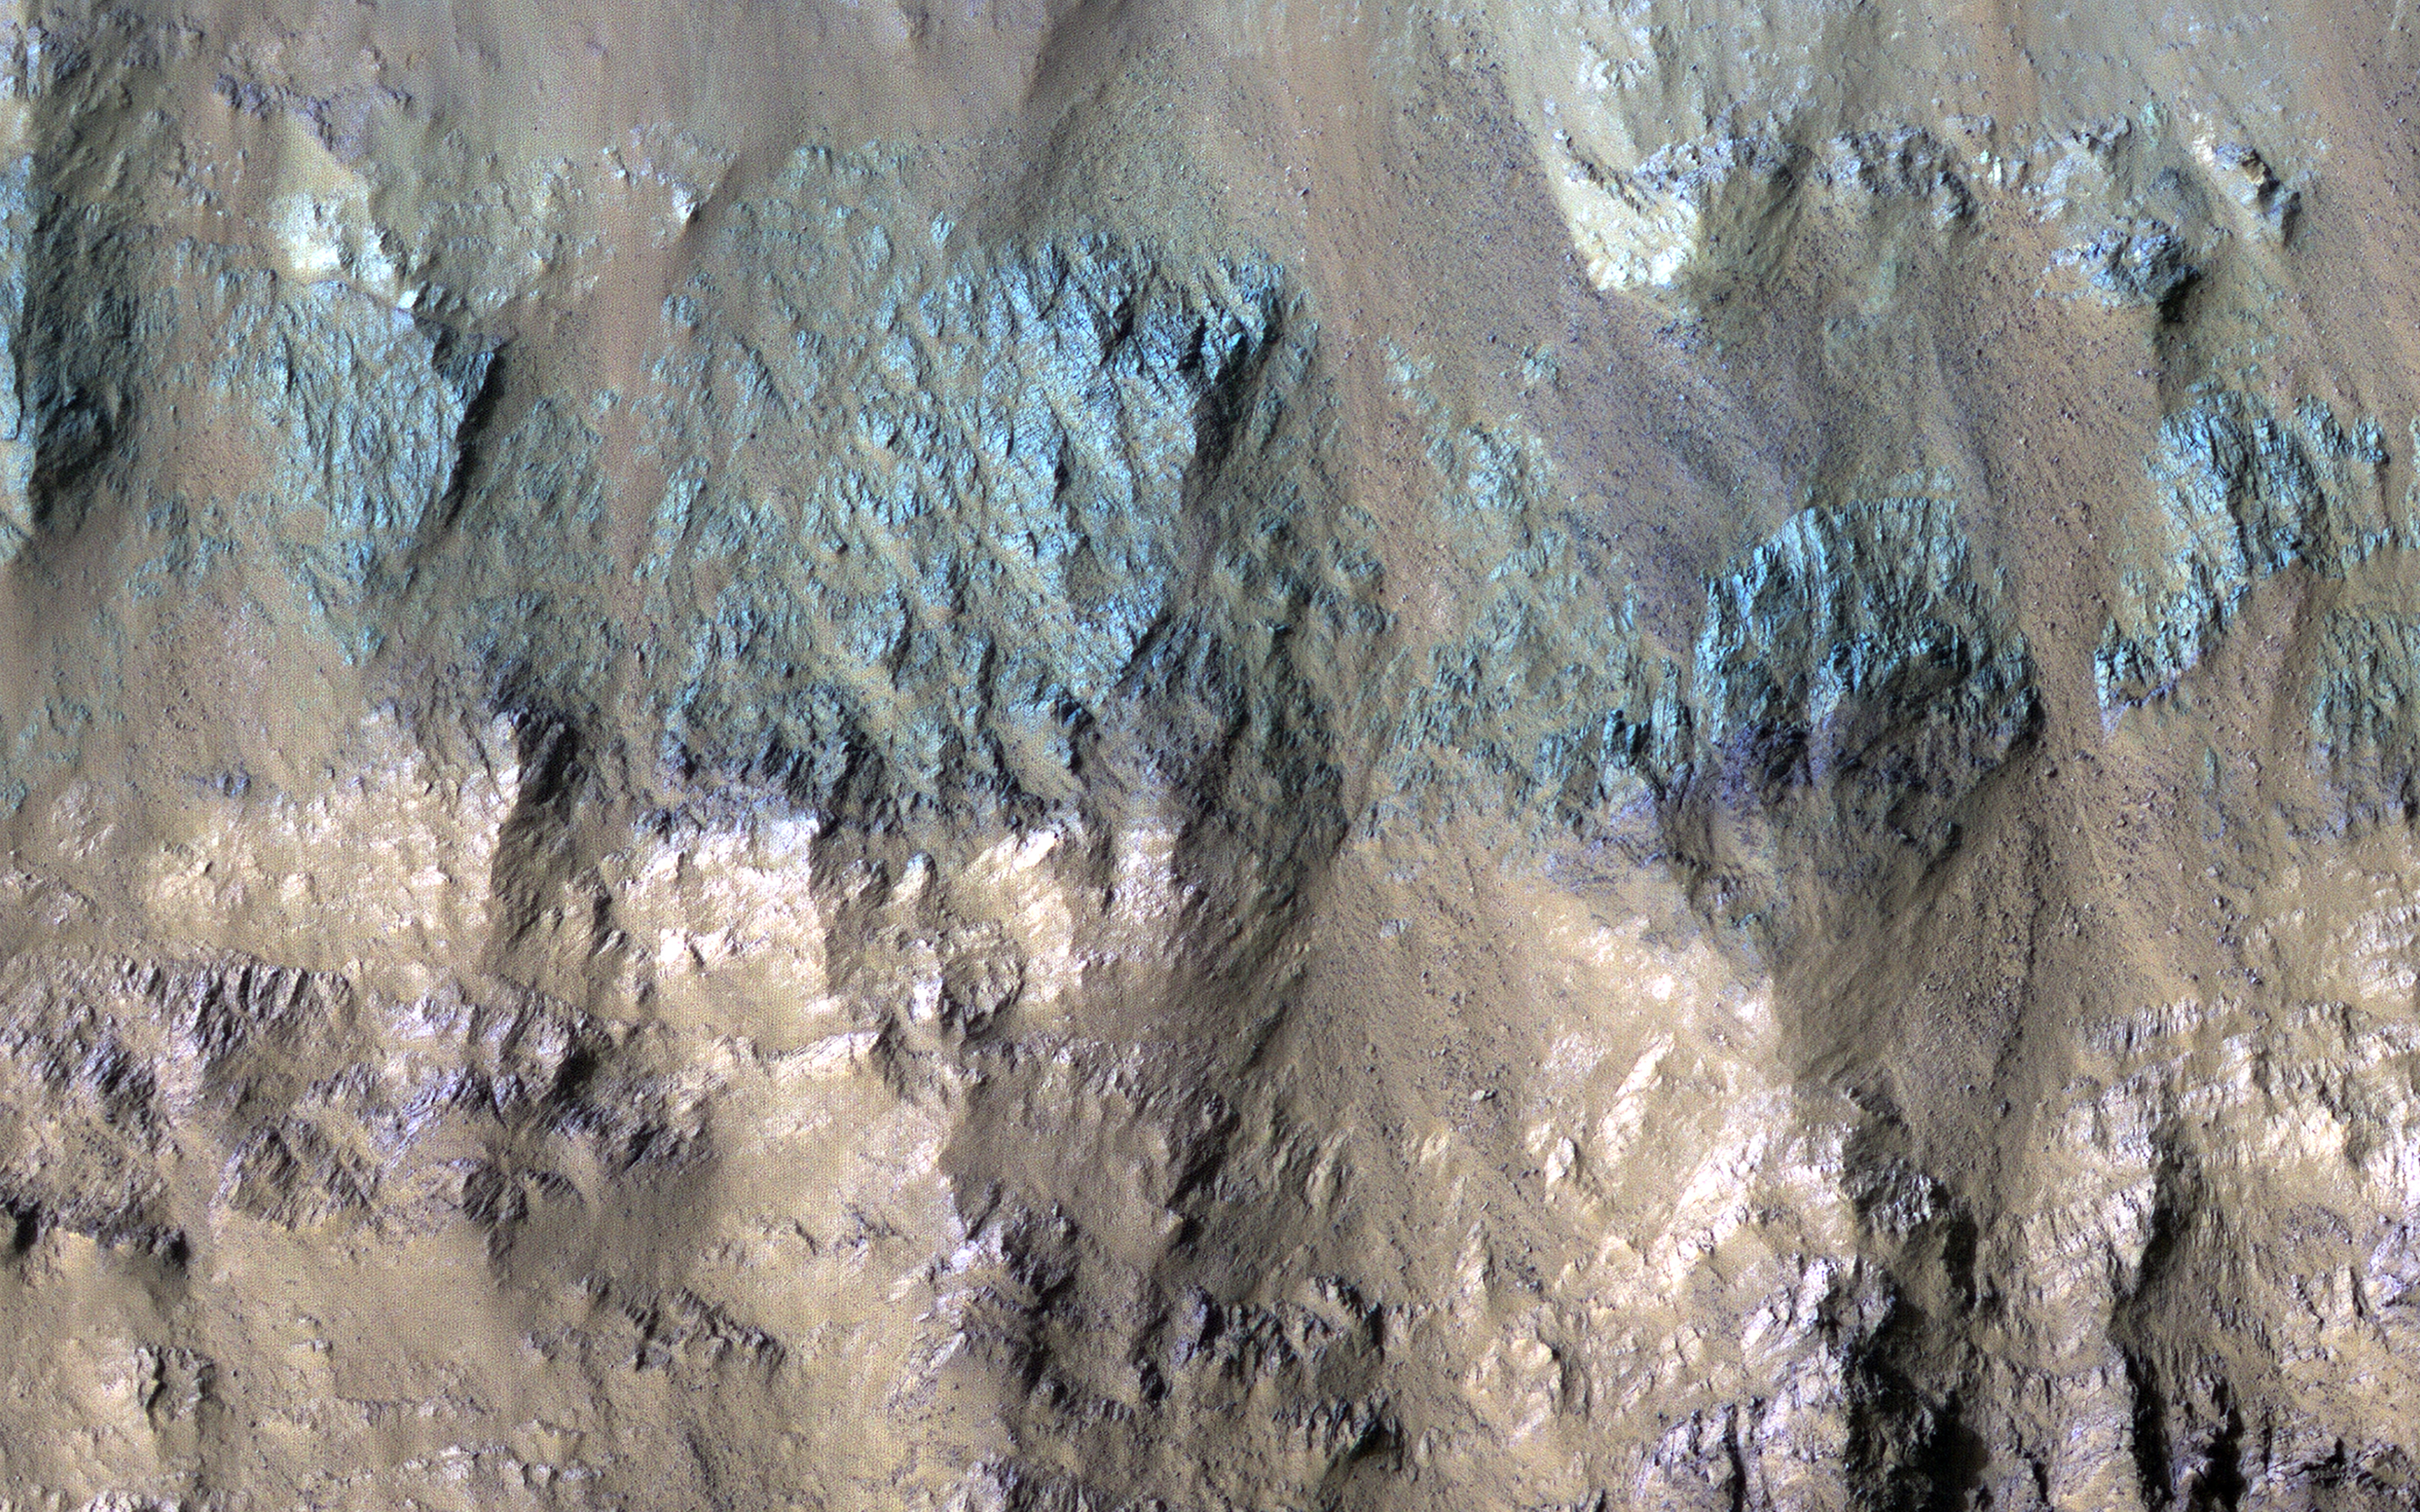

Varied Types of Rock in a Crater in Eos Chasma

This image shows a crater on the floor of Eos Chasma, part of the Valles Marineris canyon system. Craters on Mars are useful for geologists because they provide cross-sections into the subsurface. The south wall of this crater shows evidence of several different types of rock, with diverse colors.

In the black and white parts of the image, it appears that there are two types of rock: one relatively light and one dark. However, in the 1.1 kilometer-wide color swath we can see that the dark rocks are more complicated, as some have a greenish tint and others are purple.

Note that these are not the colors your eyes would see if you were there! In enhanced color, the HiRISE near-infrared data appears as red, the red is shown as green, and the blue-green data is shown as blue, allowing us to see more information at once.

The map is projected here at a scale of 25 centimeters (9.8 inches) per pixel. (The original image scale is 26.9 centimeters [10.6 inches] per pixel [with 1 x 1 binning] to 53.9 centimeters [21.2 inches] per pixel [with 2 x 2 binning].) North is up.

The University of Arizona, in Tucson, operates HiRISE, which was built by Ball Aerospace & Technologies Corp., in Boulder, Colorado. NASA’s Jet Propulsion Laboratory, a division of Caltech in Pasadena, California, manages the Mars Reconnaissance Orbiter Project for NASA’s Science Mission Directorate, Washington.

Credit: NASA/JPL-Caltech/University of Arizona